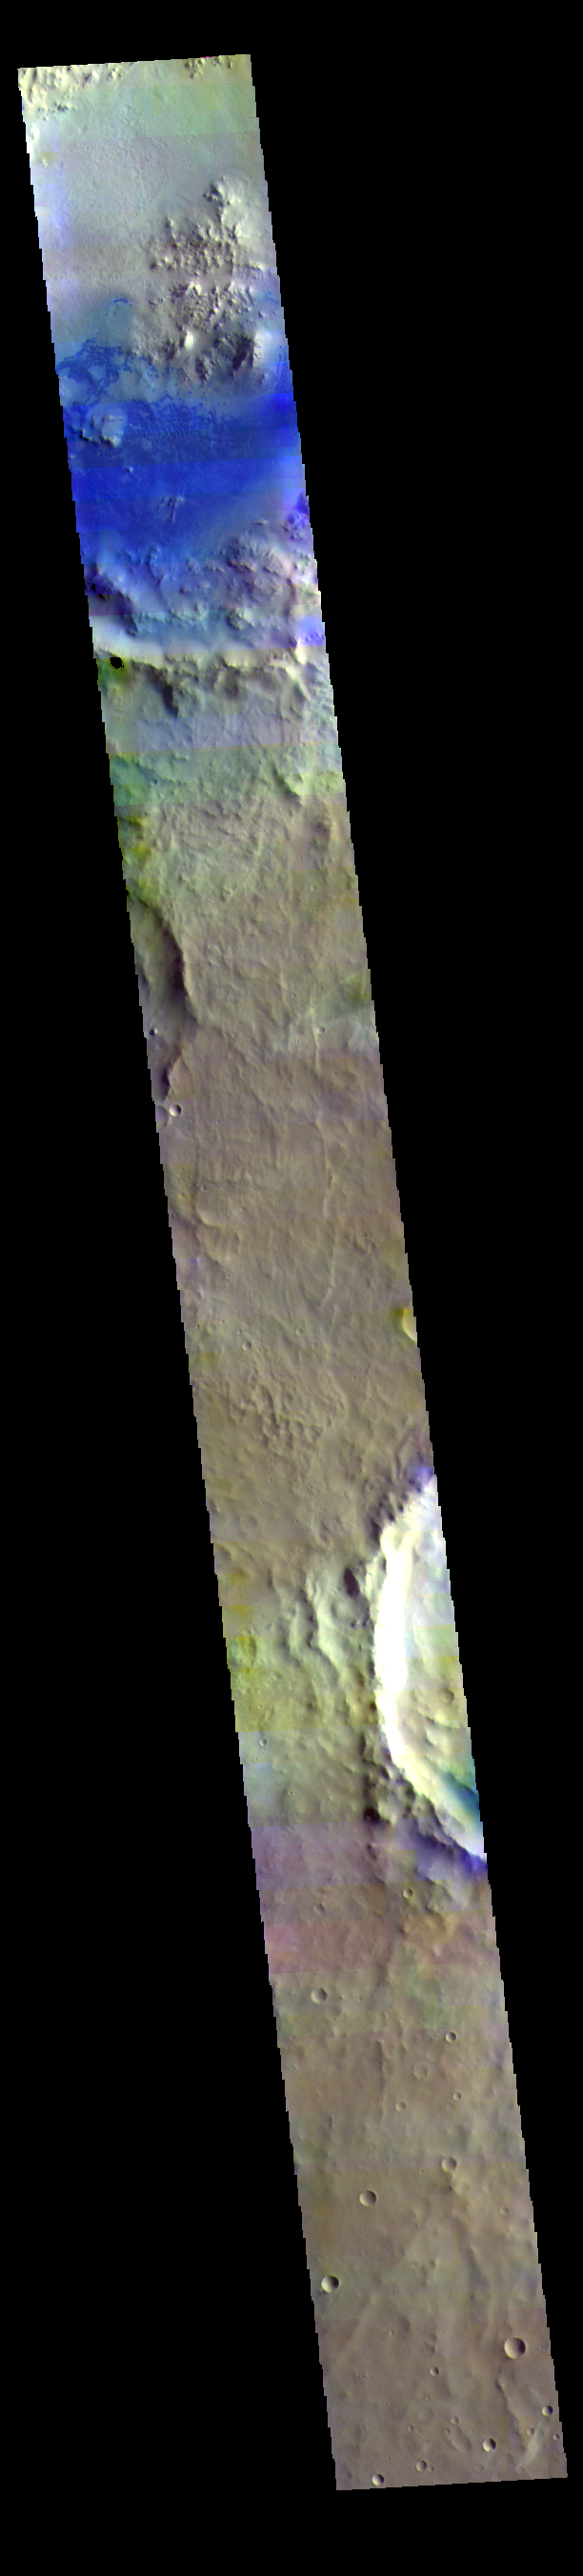

Arabia Terra – False Color

Today’s false color image shows part of Arabia Terra. Dark blue tones in false color indicate basaltic sands, which can be seen in the unnamed crater at the top of the image.

The THEMIS VIS camera contains 5 filters. The data from different filters can be combined in multiple ways to create a false color image. These false color images may reveal subtle variations of the surface not easily identified in a single band image.

Credit: NASA/JPL-Caltech/ASU